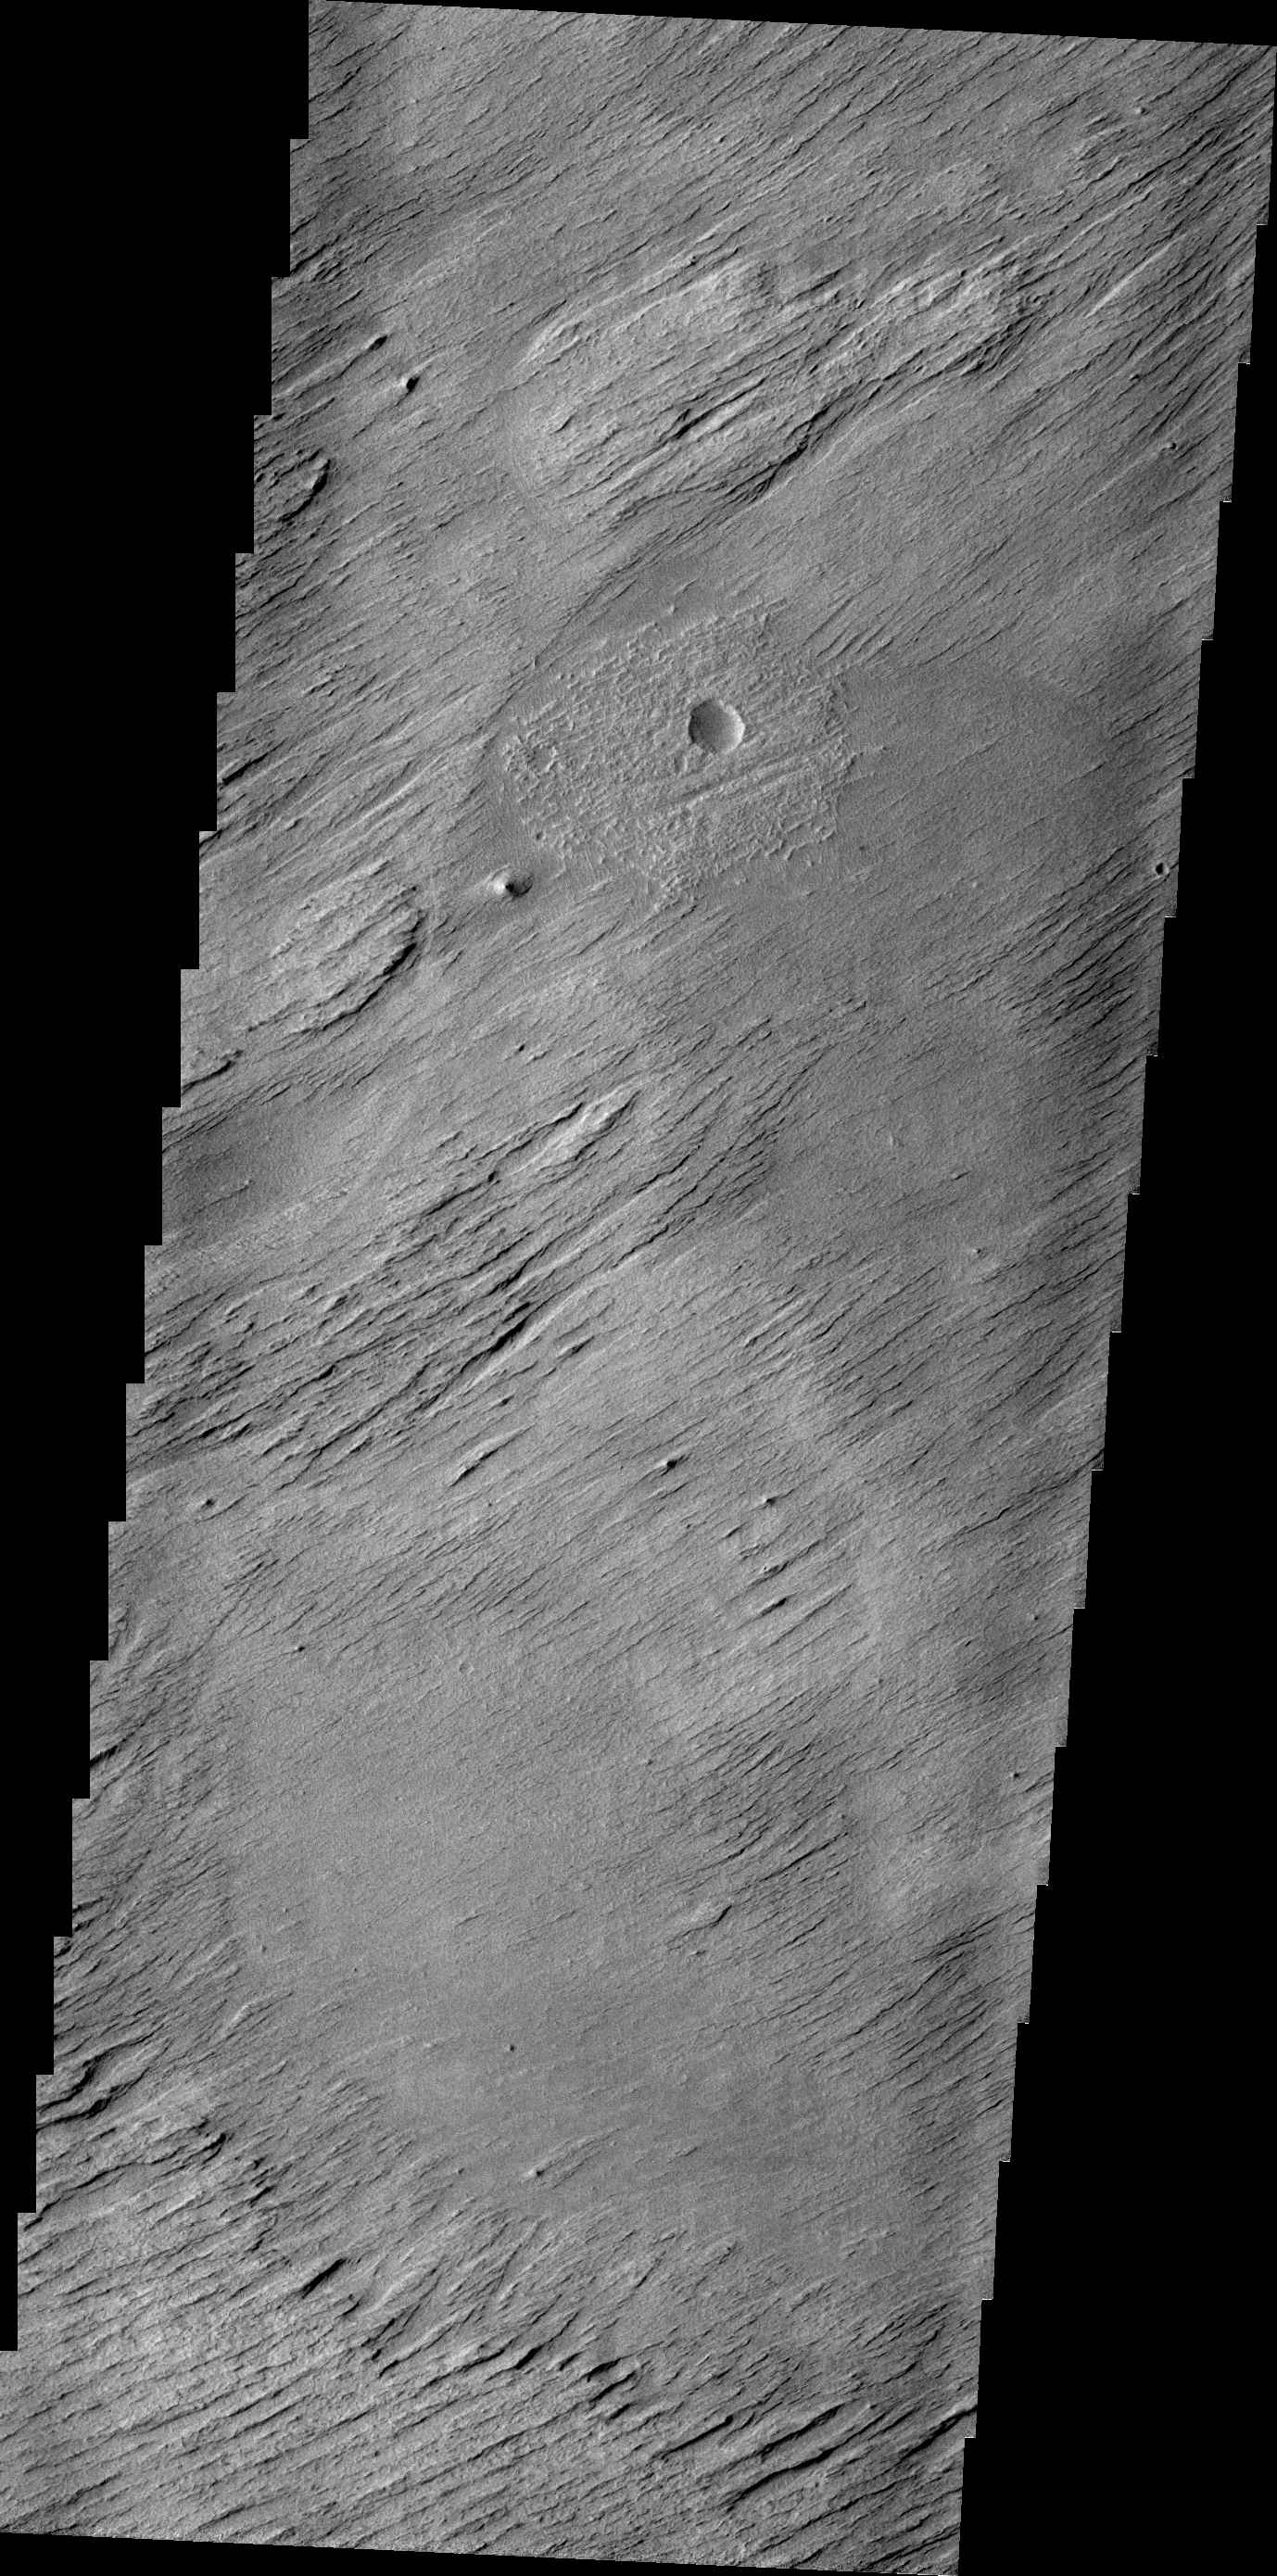

Erosion

The main agent of erosion on Mars today is the wind. Wind has sculpted the surface in this region into a set of hills and valleys called yardangs on Earth.

Credit: NASA/JPL/ASU